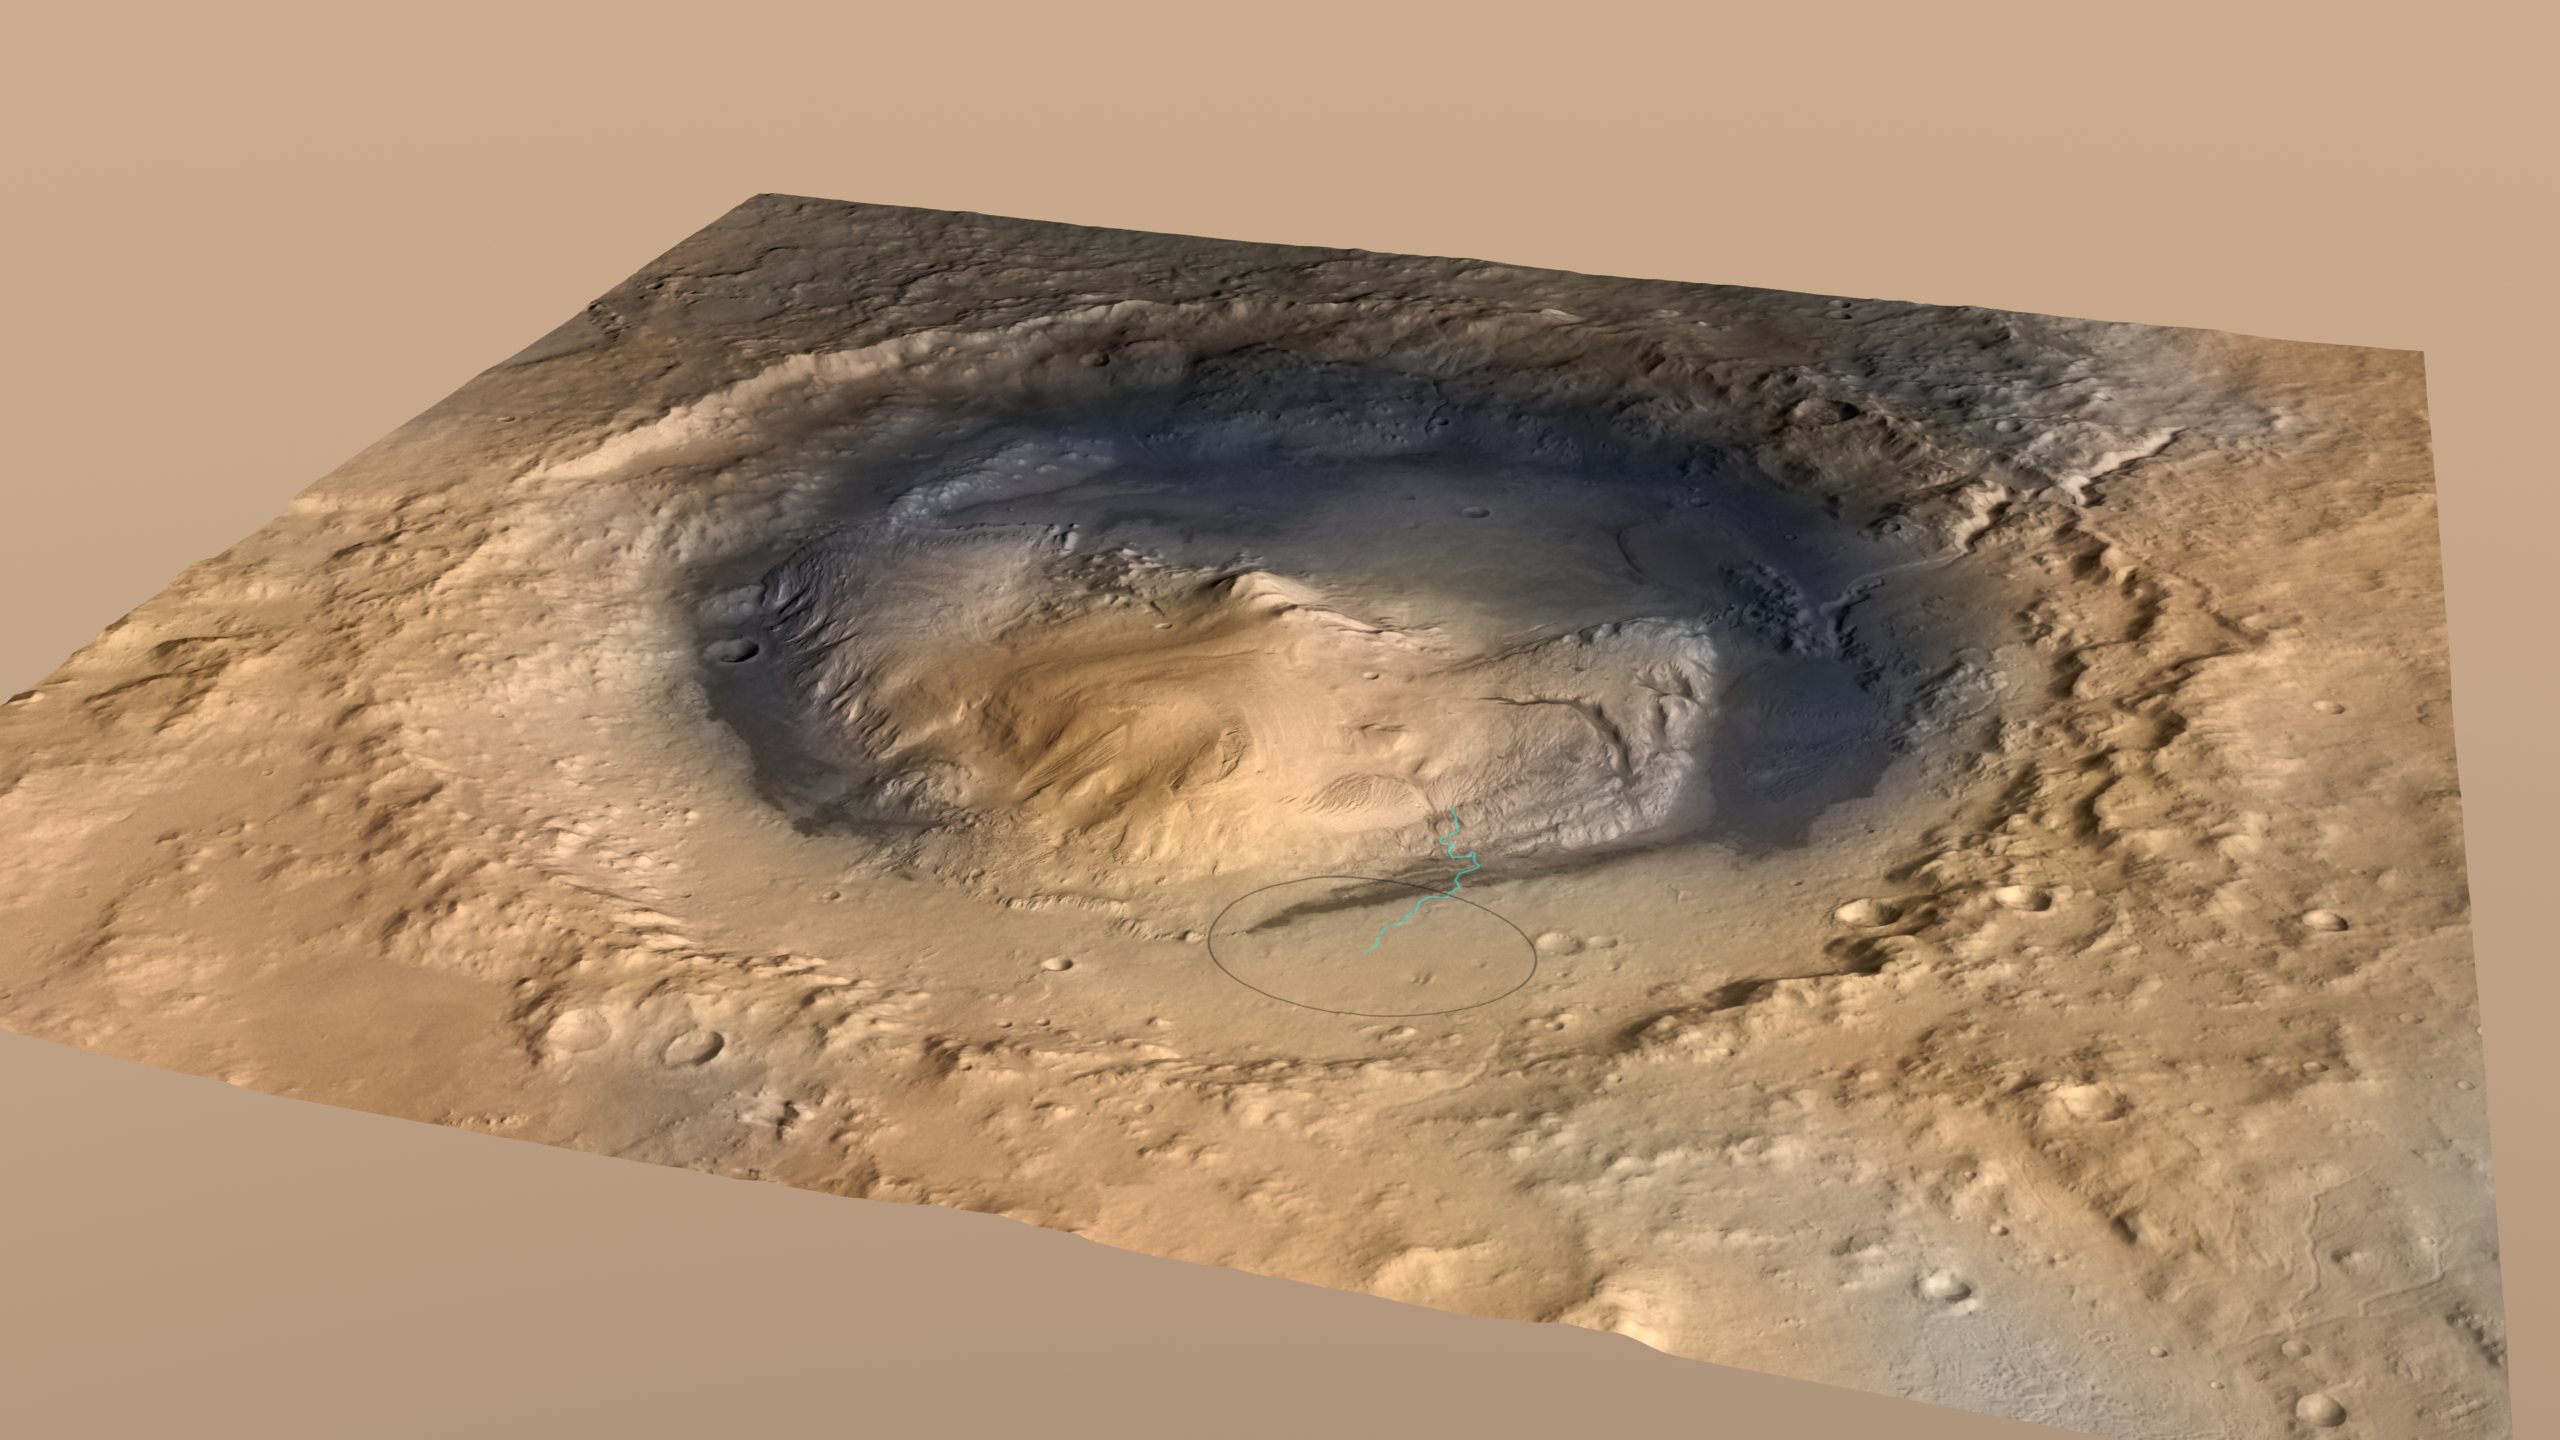

Mount Sharp Inside Gale Crater, Mars

Curiosity, the big rover of NASA’s Mars Science Laboratory mission, will land in August 2012 near the foot of a mountain inside Gale Crater. The mission’s project science group is calling the mountain Mount Sharp. This informal naming pays tribute to geologist Robert P. Sharp (1911-2004), a founder of planetary science, influential teacher of many current leaders in the field, and team member for NASA’s early Mars missions.

This oblique view of Mount Sharp, is derived from a combination of elevation and imaging data from three Mars orbiters. The view is looking toward the southeast. Gale Crater is 96 miles (154 kilometers) in diameter.

Stratification on Mount Sharp suggests the mountain is a surviving remnant of an extensive series of deposits that were laid down after a massive impact that excavated Gale Crater more than 3 billion years ago. The layers offer a history book of sequential chapters recording environmental conditions when each stratum was deposited.

During a prime mission lasting nearly two years after landing, Curiosity will use 10 instruments to investigate whether this area of Mars has ever offered conditions favorable for life, including the chemical ingredients for life. Some lower layers of Mount Sharp might tell of a lake within Gale Crater long ago, or wind-delivered sediments subsequently soaked by groundwater. In those layers, Mars orbiters have detected minerals that formed during wet conditions. Liquid water is a starting point in describing conditions favorable for life, but just the beginning of what Curiosity can investigate.

Techniques for improved landing precision give Curiosity about a 99 percent probability of landing within the ellipse outlined in black in this image. That ellipse is 12.4 miles (20 kilometers) by 15.5 miles (25 kilometers). The blue line shows one possible route the rover could take onto the lower flank of Mount Sharp. The actual route will depend on where the rover lands within the ellipse and on decisions to be made by scientists and engineers after the landing.

The image combines elevation data from the High Resolution Stereo Camera on the European Space Agency’s Mars Express orbiter, image data from the Context Camera on NASA’s Mars Reconnaissance Orbiter, and color information from Viking Orbiter imagery. There is no vertical exaggeration in the image.

Fig. 1 is an annotated version of this image.

Mount Sharp rises about 3.4 miles (5.5 kilometers) above the floor of Gale Crater. Fig. 2, prepared by Curiosity science team collaborator Tanya Harrison, shows the size of Mount Sharp (in elevation above the crater floor) in comparison to the size of three large mountains on Earth, whose heights are indicated in kilometers above Earth’s sea level.

NASA’s Jet Propulsion Laboratory, a division of the California Institute of Technology, Pasadena, manages the Mars Science Laboratory mission for the NASA Science Mission Directorate, Washington.

Credit: NASA/JPL-Caltech/ESA/DLR/FU Berlin/MSSS